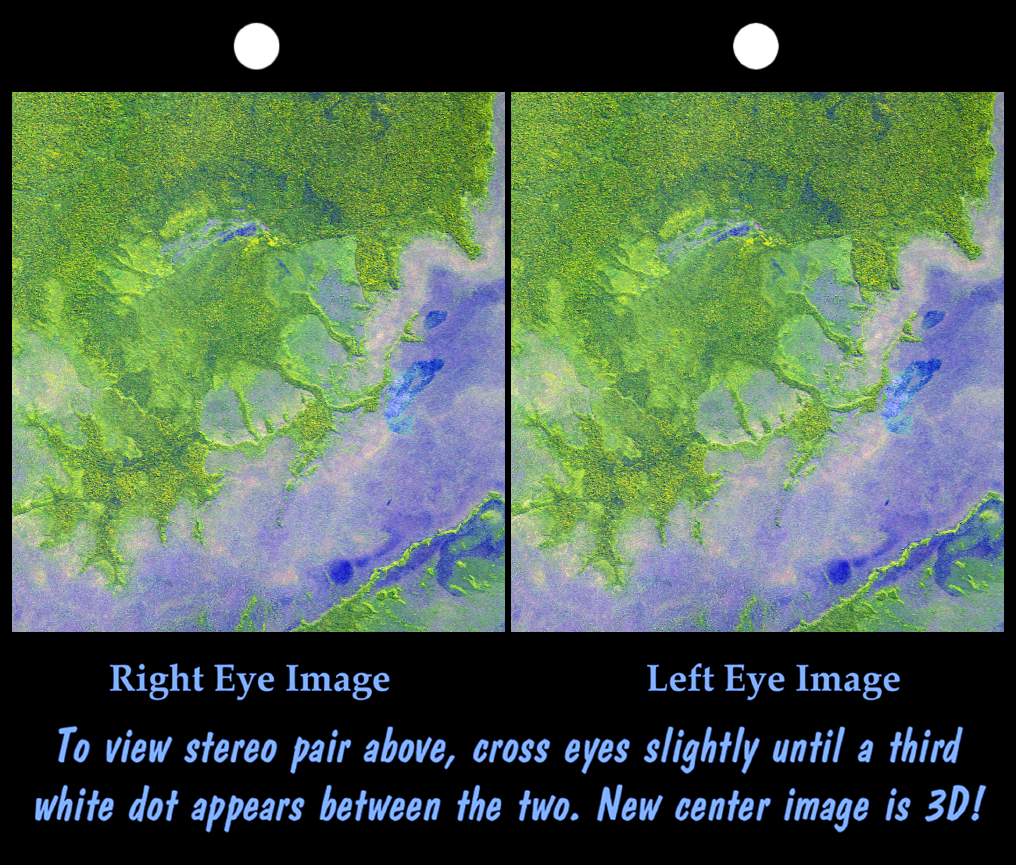

Stereo Pair with ASTER Image, Iturralde Structure, Bolivia

An 8-kilometer (5-mile) wide crater of possible impact origin is shown in this stereoscopic view of an isolated part of the Bolivian Amazon. The view is derived from an Advanced Spaceborne Thermal Emission and Reflection Radiometer (ASTER) satellite image and a Shuttle Radar Topography Mission (SRTM) elevation model. The circular feature covering much of the image, known as the Iturralde Structure, is possibly the Earth’s most recent “big” impact event recording collision with a meteor or comet that might have occurred between 11,000 and 30,000 years ago.

Although the structure was identified on satellite photographs in the mid-1980s, its location is so remote that it has only been visited by scientific investigators twice, most recently by a team from NASA’s Goddard Space Flight Center in September 2002. Lying in an area of very low relief, the landform is a quasi-circular closed depression only about 20 meters (66 feet) in depth, with sharply defined sub-angular “rim” materials. It resembles a “cookie cutter” in that its appearance “cuts” the heavily vegetated soft-sediments and pampas of this part of Bolivia. The SRTM data have provided investigators with the first topographic map of the site and will allow studies of its three-dimensional structure crucial to determining whether it actually is of impact origin.

This stereoscopic image was generated by first draping the ASTER satellite image over the Shuttle Radar Topography Mission digital elevation model. Two differing perspectives were then calculated, one for each eye. They can be seen in 3-D by viewing the left image with the right eye and the right image with the left eye (cross-eyed viewing) or by downloading and printing the image pair and viewing them with a stereoscope. When stereoscopically merged, the result is a vertically exaggerated view of Earth’s surface in its full three dimensions.

Thick vegetation in part defines the surface that the SRTM radar sees as it maps the terrain. Much of the local “topography” in this area is a measure of tree height (typically up to 13 meters, or 40 feet). This effect is easily seen here, where the ground surface relief is very low. Interpretative separation of the ground surface and vegetative features can typically be made by recognition of their characteristic patterns. However, by integrating the ASTER data into the visualization, spectral colors help the recognition of terrain features (green vegetation and blue water).

The ASTER instrument is a cooperative project between NASA, JPL, and the Japanese Ministry of International Trade and Industry, and it flies aboard NASA’s Terra satellite.

Elevation data used in this image was acquired by the Shuttle Radar Topography Mission aboard Space Shuttle Endeavour, launched on Feb. 11, 2000. The mission used the same radar instrument that comprised the Spaceborne Imaging Radar-C/X-Band Synthetic Aperture Radar (SIR-C/X-SAR) that flew twice on Endeavour in 1994. The Shuttle Radar Topography Mission was designed to collect 3-D measurements of Earth’s surface. To collect the 3-D data, engineers added a 60-meter (approximately 200-foot) mast, installed additional C-band and X-band antennas, and improved tracking and navigation devices. The mission is a cooperative project between NASA, the National Imagery and Mapping Agency (NIMA) of the U.S. Department of Defense, and the German and Italian space agencies. It is managed by NASA’s Jet Propulsion Laboratory, Pasadena, Calif., for NASA’s Earth Science Enterprise, Washington, D.C.

Size: 16.3 kilometers (10.1 miles) North-South by 14.5 kilometers (9.0 miles) East-West
Location: 12.6 degrees South latitude, 67.7 degrees West longitude
Orientation: North at top, Latitude-Longitude projection
Image: ASTER band 1,2,3 combinations as red, green, blue.
Original Data Resolution: SRTM 1 arcsecond (about 30 meters or 98 feet), ASTER 15 meters (about 49 feet)
Date Acquired: February 2000 (SRTM), June 29, 2001 (ASTER)

Credit: NASA/JPL